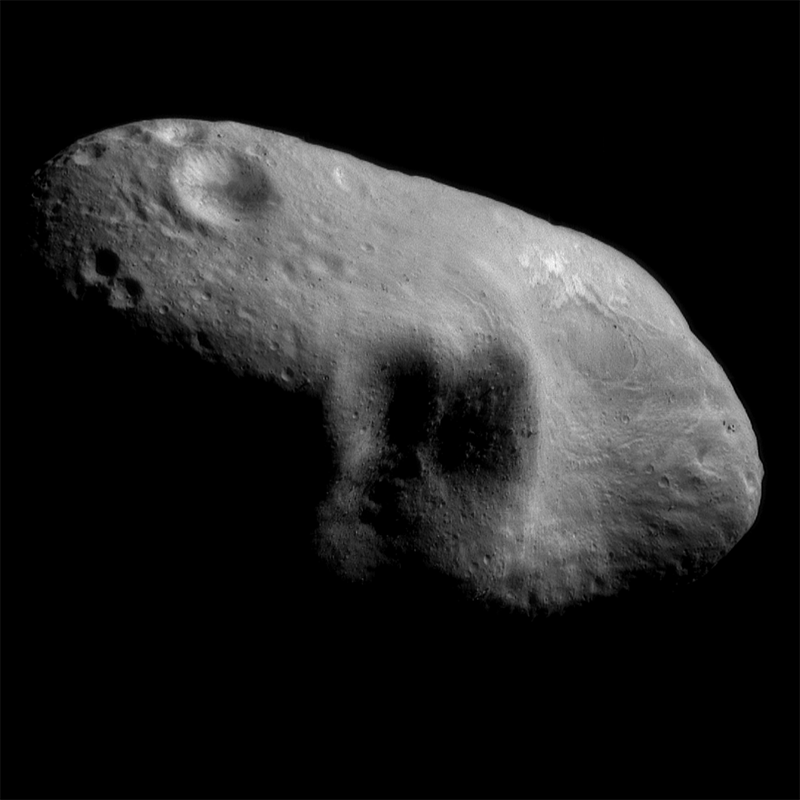

Glimpses into Eros’ Shadows

This image mosaic, showing Eros’ saddle and a shadowed feature to its left, was taken on March 3, 2000 from a distance of 204 kilometers (127 miles). In this picture features as small as 20 meters (65 feet) across are visible. This is the best view to date of this area. The sun is coming from the northeast illuminating a shadowed feature that consists of three large craters situated adjacent to each other. The two largest are each about 4-5 km (2-3 miles) across. Because the sun is very low with respect to these craters, even small topographic features cast long shadows, making them easier to see. As a result, several boulders on the crater walls can be distinguished, ranging from about 50 to 100 meters in diameter. The saddle (on the right of the mosaic) is relatively smooth with few impact craters, and has several grooves running across it. At the top of the saddle are several curved grooves that are brighter than the surrounding surface. Unusual brightness patterns are also visible in the crater at the top left of the mosaic. The walls of the crater appear to be more reflective and its floor less reflective than nearby parts of the asteroid.

Built and managed by The Johns Hopkins University Applied Physics Laboratory, Laurel, Maryland, NEAR was the first spacecraft launched in NASA’s Discovery Program of low-cost, small-scale planetary missions. See the NEAR web page at http://near.jhuapl.edu/ for more details.

Credit: NASA/JPL/JHUAPL